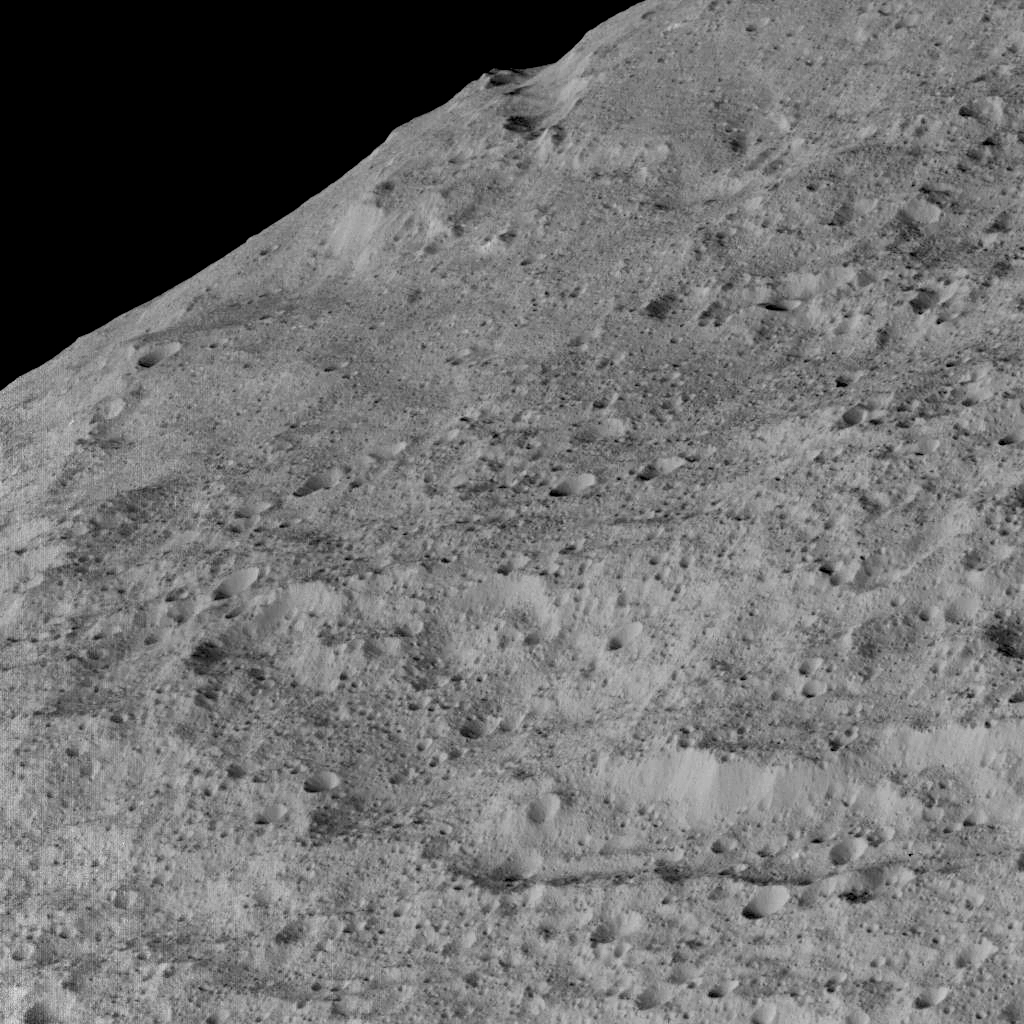

Dawn’s Lowest Orbit: Near Samhain Catena

This view of Ceres, taken by NASA’s Dawn spacecraft on December 10, shows an area in the southern mid-latitudes of the dwarf planet. It is located in an area around a crater chain called Samhain Catena, at approximately 23.2 south latitude, 216.8 east longitude.

The spacecraft took this image in its low-altitude mapping orbit from an approximate distance of 240 miles (385 kilometers) from Ceres.

Dawn’s mission is managed by JPL for NASA’s Science Mission Directorate in Washington. Dawn is a project of the directorate’s Discovery Program, managed by NASA’s Marshall Space Flight Center in Huntsville, Alabama. UCLA is responsible for overall Dawn mission science. Orbital ATK, Inc., in Dulles, Virginia, designed and built the spacecraft. The German Aerospace Center, the Max Planck Institute for Solar System Research, the Italian Space Agency and the Italian National Astrophysical Institute are international partners on the mission team.

Credit: NASA/JPL-Caltech/UCLA/MPS/DLR/IDA